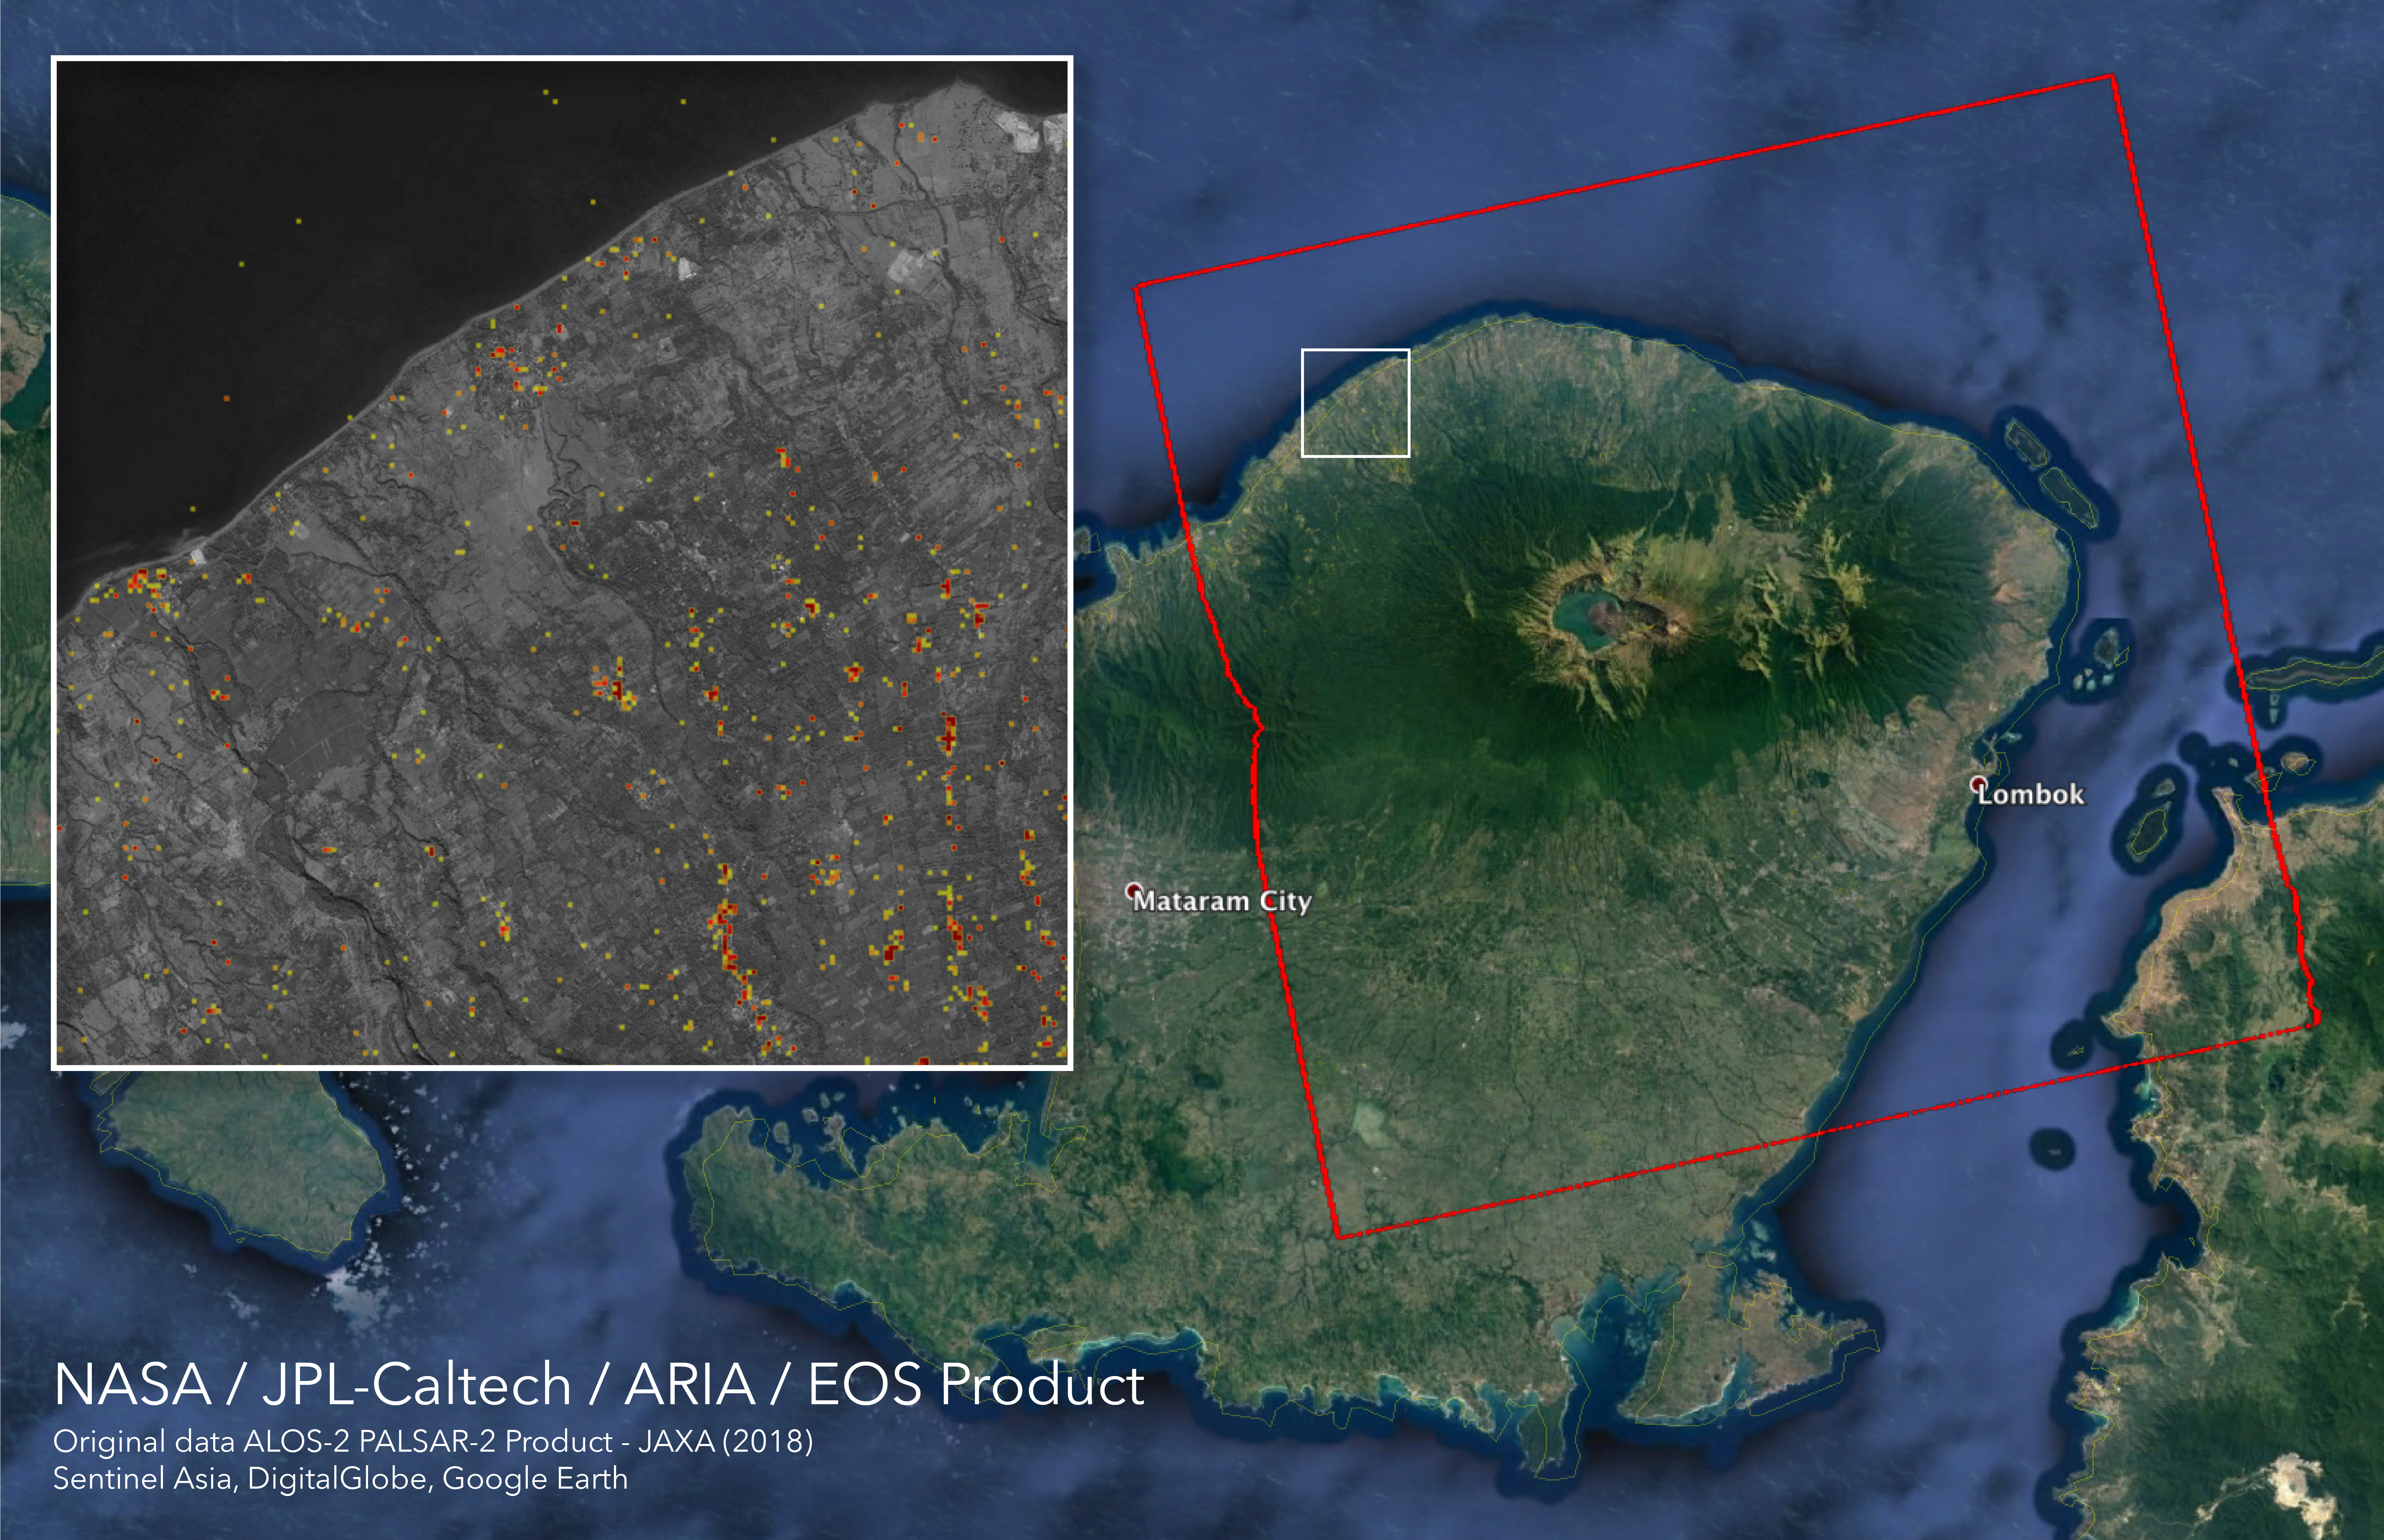

ARIA Damage Proxy Map of Lombok, Indonesia Earthquakes

The Advanced Rapid Imaging and Analysis (ARIA) team at NASA’s Jet Propulsion Laboratory in Pasadena, California, and Caltech, also in Pasadena, created this Damage Proxy Map (DPM) depicting areas in the northeastern part of Lombok Island, Indonesia, that are likely damaged (shown by red and yellow pixels) as a result of the major earthquake sequence (including the M6.4 July 29, the M6.9 August 5, the M5.9 August 9, and the M6.4 August 18 earthquakes) in 2018. The map is derived from synthetic aperture radar (SAR) images from the ALOS-2 satellites, operated by Japan Aerospace Exploration Agency (JAXA). The images were taken before the (May 13, 2018 00:30) and after the (August 19, 2018 00:30, both local time) earthquakes.

The map covers an area of 73 by 70 kilometers, shown by the large red polygon. Each pixel measures about 30 meters across. The color variation from yellow to red indicates increasingly more significant ground surface change. Preliminary validation was done by comparing with the DigitalGlobe’s high-resolution optical satellite imagery. This damage proxy map should be used as guidance to identify damaged areas, and may be less reliable over vegetated areas. For example, the scattered single colored pixels over vegetated areas may be false positives, and the lack of colored pixels over vegetated areas does not necessarily mean no damage.

The DPM was created by the NASA-JPL/Caltech ARIA team, and the ALOS-2 data were provided by JAXA. The Earth Observatory of Singapore coordinated with the Sentinel Asia to timely task the ALOS-2 satellite. The algorithm development was carried out at JPL under a contract with NASA.

Credit: NASA/JPL-Caltech/JAXA